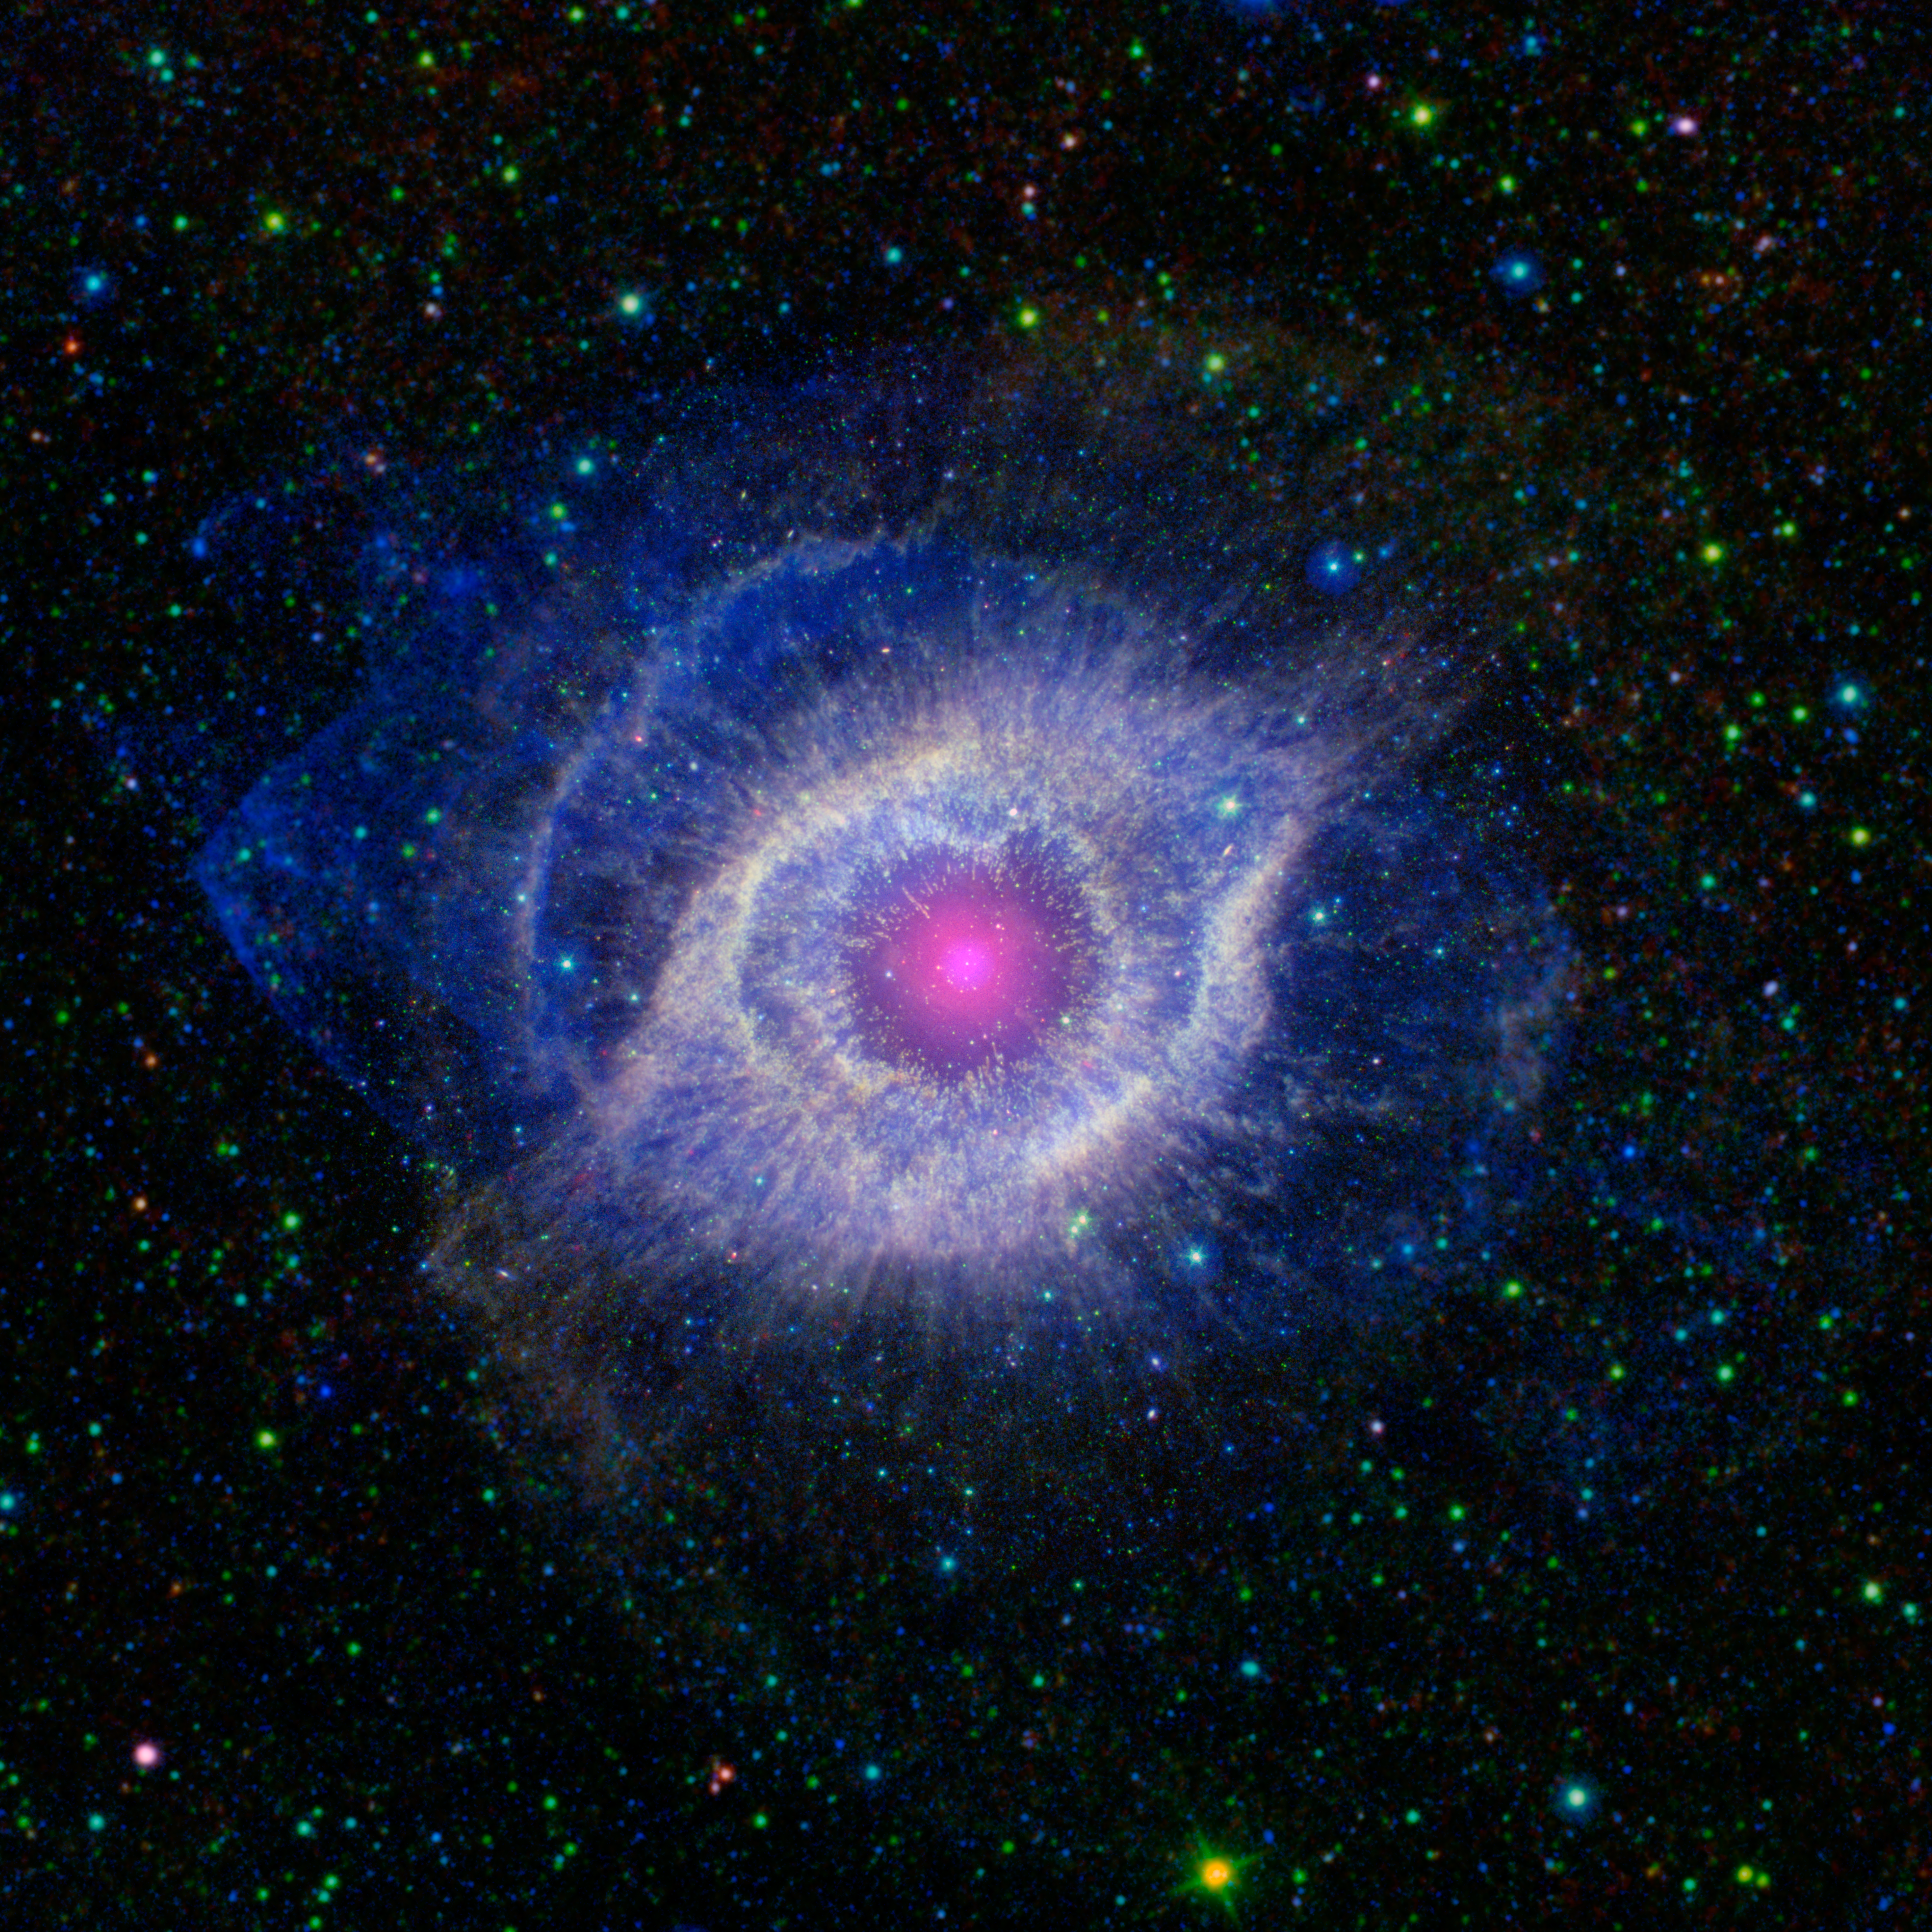

The Helix Nebula: Unraveling at the Seams

A dying star is throwing a cosmic tantrum in this combined image from NASA's Spitzer Space Telescope and the Galaxy Evolution Explorer (GALEX), which NASA has lent to the California Institute of Technology in Pasadena. In death, the star's dusty outer layers are unraveling into space, glowing from the intense ultraviolet radiation being pumped out by the hot stellar core.

This object, called the Helix nebula, lies 650 light-years away, in the constellation of Aquarius. Also known by the catalog number NGC 7293, it is a typical example of a class of objects called planetary nebulae. Discovered in the 18th century, these cosmic works of art were erroneously named for their resemblance to gas-giant planets.

Planetary nebulae are actually the remains of stars that once looked a lot like our sun. These stars spend most of their lives turning hydrogen into helium in massive runaway nuclear fusion reactions in their cores. In fact, this process of fusion provides all the light and heat that we get from our sun. Our sun will blossom into a planetary nebula when it dies in about five billion years.

When the hydrogen fuel for the fusion reaction runs out, the star turns to helium for a fuel source, burning it into an even heavier mix of carbon, nitrogen and oxygen. Eventually, the helium will also be exhausted, and the star dies, puffing off its outer gaseous layers and leaving behind the tiny, hot, dense core, called a white dwarf. The white dwarf is about the size of Earth, but has a mass very close to that of the original star; in fact, a teaspoon of a white dwarf would weigh as much as a few elephants!

The glow from planetary nebulae is particularly intriguing as it appears surprisingly similar across a broad swath of the spectrum, from ultraviolet to infrared. The Helix remains recognizable at any of these wavelengths, but the combination shown here highlights some subtle differences.

The intense ultraviolet radiation from the white dwarf heats up the expelled layers of gas, which shine brightly in the infrared. GALEX has picked out the ultraviolet light pouring out of this system, shown throughout the nebula in blue, while Spitzer has snagged the detailed infrared signature of the dust and gas in yellow A portion of the extended field beyond the nebula, which was not observed by Spitzer, is from NASA's all-sky Wide-field Infrared Survey Explorer (WISE). The white dwarf star itself is a tiny white pinprick right at the center of the nebula.

The brighter purple circle in the very center is the combined ultraviolet and infrared glow of a dusty disk circling the white dwarf (the disk itself is too small to be resolved). This dust was most likely kicked up by comets that survived the death of their star.

Before the star died, its comets, and possibly planets, would have orbited the star in an orderly fashion. When the star ran out of hydrogen to burn, and blew off its outer layers, the icy bodies and outer planets would have been tossed about and into each other, kicking up an ongoing cosmic dust storm. Any inner planets in the system would have burned up or been swallowed as their dying star expanded.

Infrared data from Spitzer for the central nebula is rendered in green (wavelengths of 3.6 to 4.5 microns) and red (8 to 24 microns), with WISE data covering the outer areas in green (3.4 to 4.5 microns) and red (12 to 22 microns). Ultraviolet data from GALEX appears as blue (0.15 to 2.3 microns).

Credit: NASA/JPL-Caltech